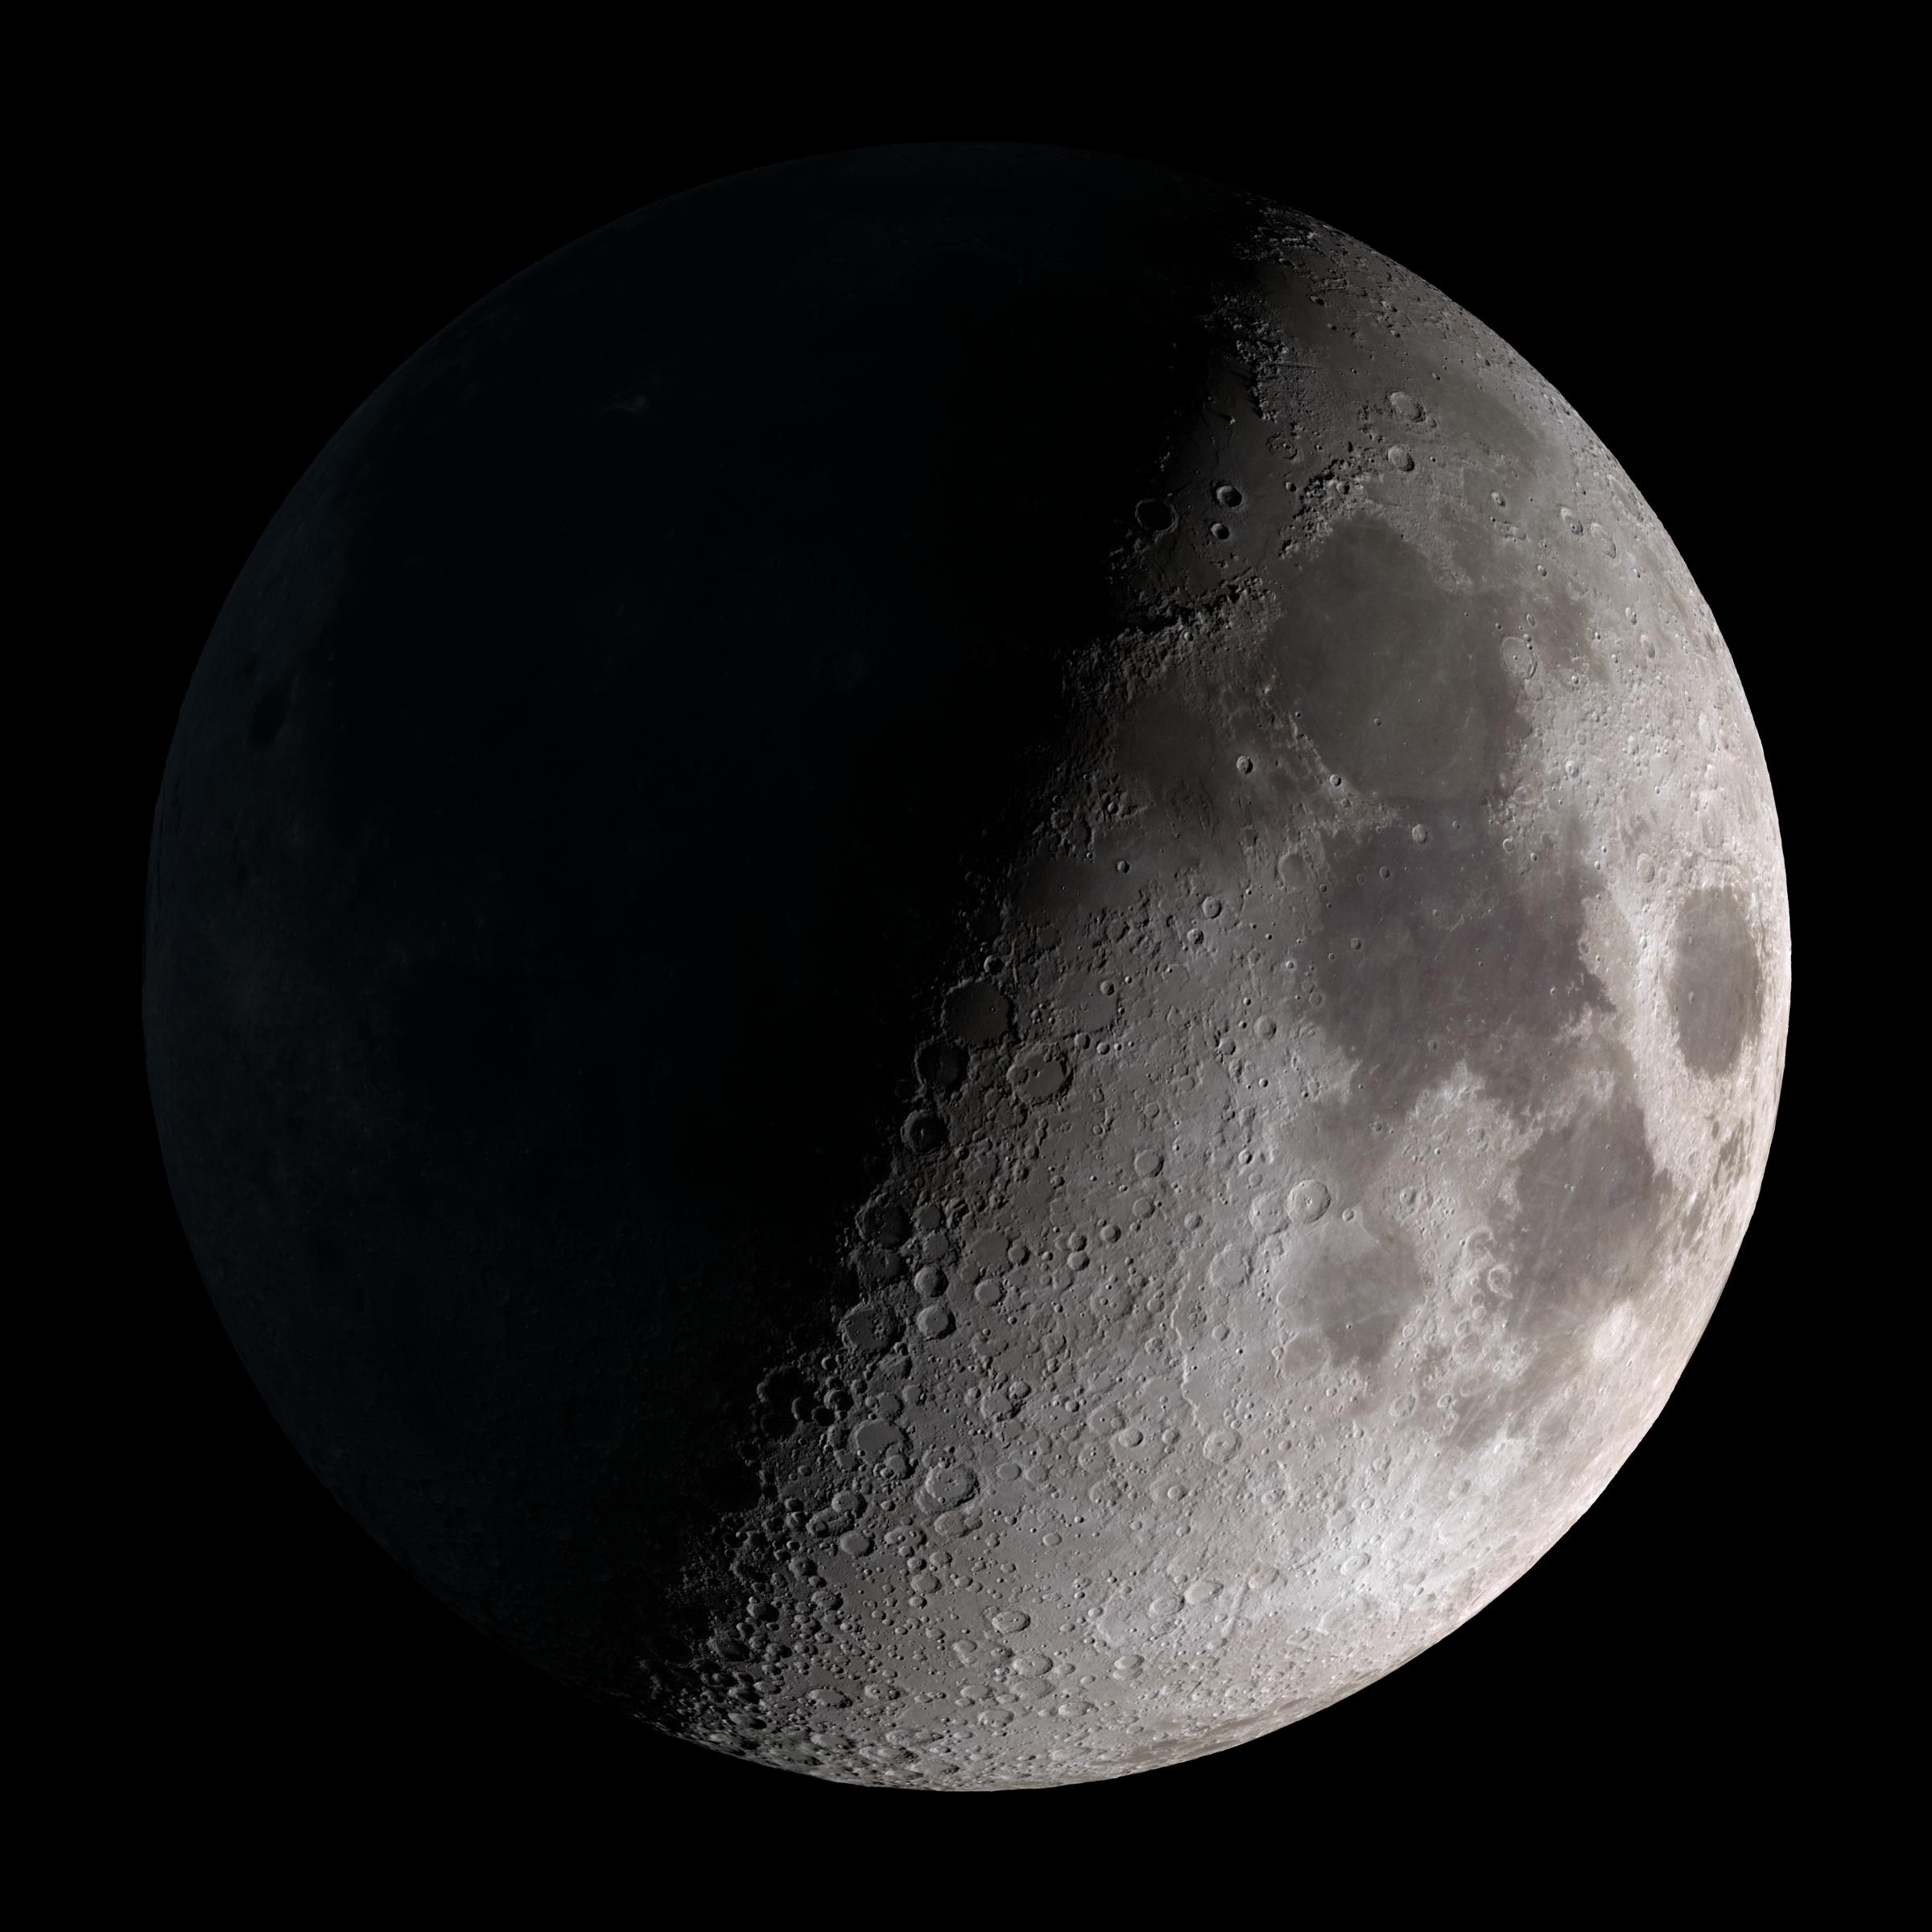

First Quarter

First quarter. Visible high in the southern sky in early evening. This marks the first time that accurate shadows at this level of detail are possible in such a computer simulation. The shadows are based on the global elevation map being developed from measurements by the Lunar Orbiter Laser Altimeter (LOLA) aboard the Lunar Reconnaissance Orbiter (LRO). LOLA has already taken more than 10 times as many elevation measurements as all previous missions combined. The Moon always keeps the same face to us, but not exactly the same face. Because of the tilt and shape of its orbit, we see the Moon from slightly different angles over the course of a month. When a month is compressed into 12 seconds, as it is in this animation, our changing view of the Moon makes it look like it's wobbling. This wobble is called libration. The word comes from the Latin for "balance scale" (as does the name of the zodiac constellation Libra) and refers to the way such a scale tips up and down on alternating sides. The sub-Earth point gives the amount of libration in longitude and latitude. The sub-Earth point is also the apparent center of the Moon's disk and the location on the Moon where the Earth is directly overhead. The Moon is subject to other motions as well. It appears to roll back and forth around the sub-Earth point. The roll angle is given by the position angle of the axis, which is the angle of the Moon's north pole relative to celestial north. The Moon also approaches and recedes from us, appearing to grow and shrink. The two extremes, called perigee (near) and apogee (far), differ by more than 10%. The most noticed monthly variation in the Moon's appearance is the cycle of phases, caused by the changing angle of the Sun as the Moon orbits the Earth. The cycle begins with the waxing (growing) crescent Moon visible in the west just after sunset. By first quarter, the Moon is high in the sky at sunset and sets around midnight. The full Moon rises at sunset and is high in the sky at midnight. The third quarter Moon is often surprisingly conspicuous in the daylit western sky long after sunrise. Celestial north is up in these images, corresponding to the view from the northern hemisphere. The descriptions of the print resolution stills also assume a northern hemisphere orientation. To adjust for southern hemisphere views, rotate the images 180 degrees, and substitute "north" for "south" in the descriptions.

Credit: NASA/Goddard Space Flight Center Scientific Visualization Studio